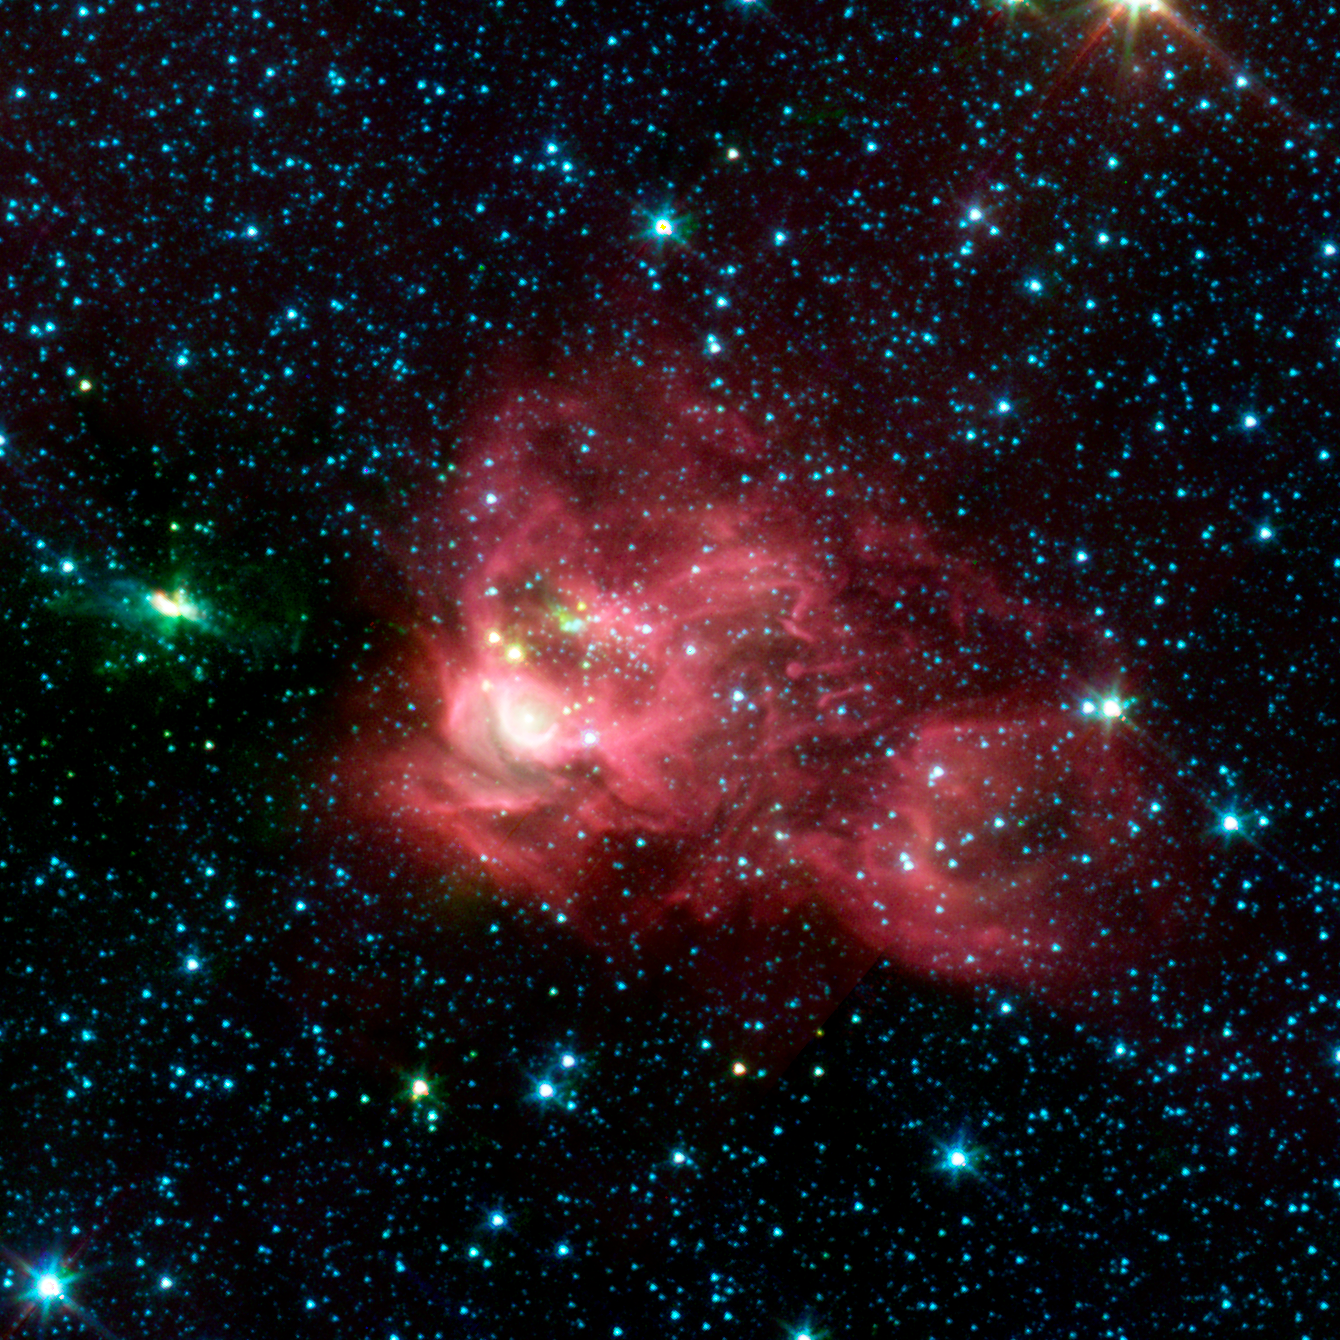

Nebula Hosting a New Star Cluster

Using an automated computer method to sift through data collected by NASA's Spitzer Space Telescope, astronomers on the Galactic Legacy Infrared Mid-Plane Survey Extraordinaire (GLIMPSE) team found a new star cluster in our Milky Way galaxy, in the northern constellation Aquila.

The new cluster is seen in the center of the red nebula, or star-forming cloud, as the grouping of small blue, yellow, and green stars. The wisps of red are organic molecules within the dust which have been illuminated by nearby star formation. Green indicates the presence of hot hydrogen gas. Blue predominantly reveals older stars. The bright white arc located to the lower left side of the central star cluster shows the area where a massive star is forming.

For years, dense obscuring clouds of dust have blocked the central cluster from optical view. The high density of the stars triggered the GLIMPSE team's automatic cluster-finding computer program to the presence of this cluster. There are still some dust clouds even in the heart of this cluster, as seen in the inset, indicating, that stars are probably still being formed today. With time, these clouds will disappear as more stars form.

The infrared image was captured with the Spitzer's infrared array camera (IRAC). The picture is a 4-channel composite, showing emission from wavelengths of 3.6 microns (blue), 4.5 microns (green), 5.8 microns (orange) and 8.0 microns (red).

The picture is a 4-channel composite, showing emission from wavelengths of 3.6 microns (blue), 4.5 microns (green), 5.8 microns (orange) and 8.0 microns (red).

Credit: NASA/JPL-Caltech/E. Mercer (Boston University)